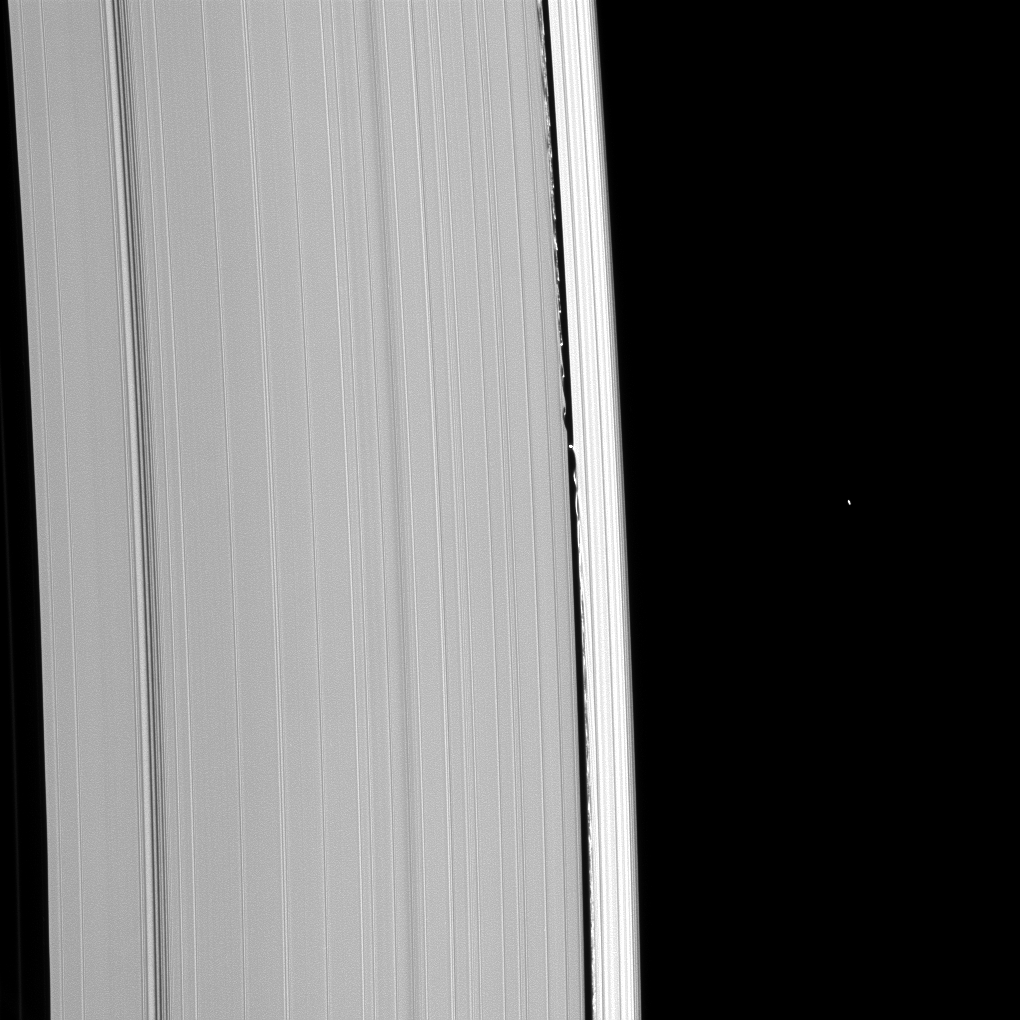

In Her Wake

Daphnis leaves a path of disturbance on either side of her as she moves in her orbit within the Keeler Gap.

The gravity of the small moon (8 kilometers, or 5 miles across) is enough to carve wavelike perturbations into the material of the outer A ring. The bright object to the right of the rings is a star, not a moon.

This view looks toward the unilluminated side of the rings from about 59 degrees above the ringplane. The image was taken in visible light with the Cassini spacecraft narrow-angle camera on Jan. 31, 2009. The view was acquired at a distance of approximately 856,000 kilometers (532,000 miles) from Daphnis and at a Sun-Daphnis-spacecraft, or phase, angle of 63 degrees. Image scale is 5 kilometers (3 miles) per pixel.

The Cassini-Huygens mission is a cooperative project of NASA, the European Space Agency and the Italian Space Agency. The Jet Propulsion Laboratory, a division of the California Institute of Technology in Pasadena, manages the mission for NASA’s Science Mission Directorate, Washington, D.C. The Cassini orbiter and its two onboard cameras were designed, developed and assembled at JPL. The imaging operations center is based at the Space Science Institute in Boulder, Colo.>

Credit: NASA/JPL/Space Science Institute